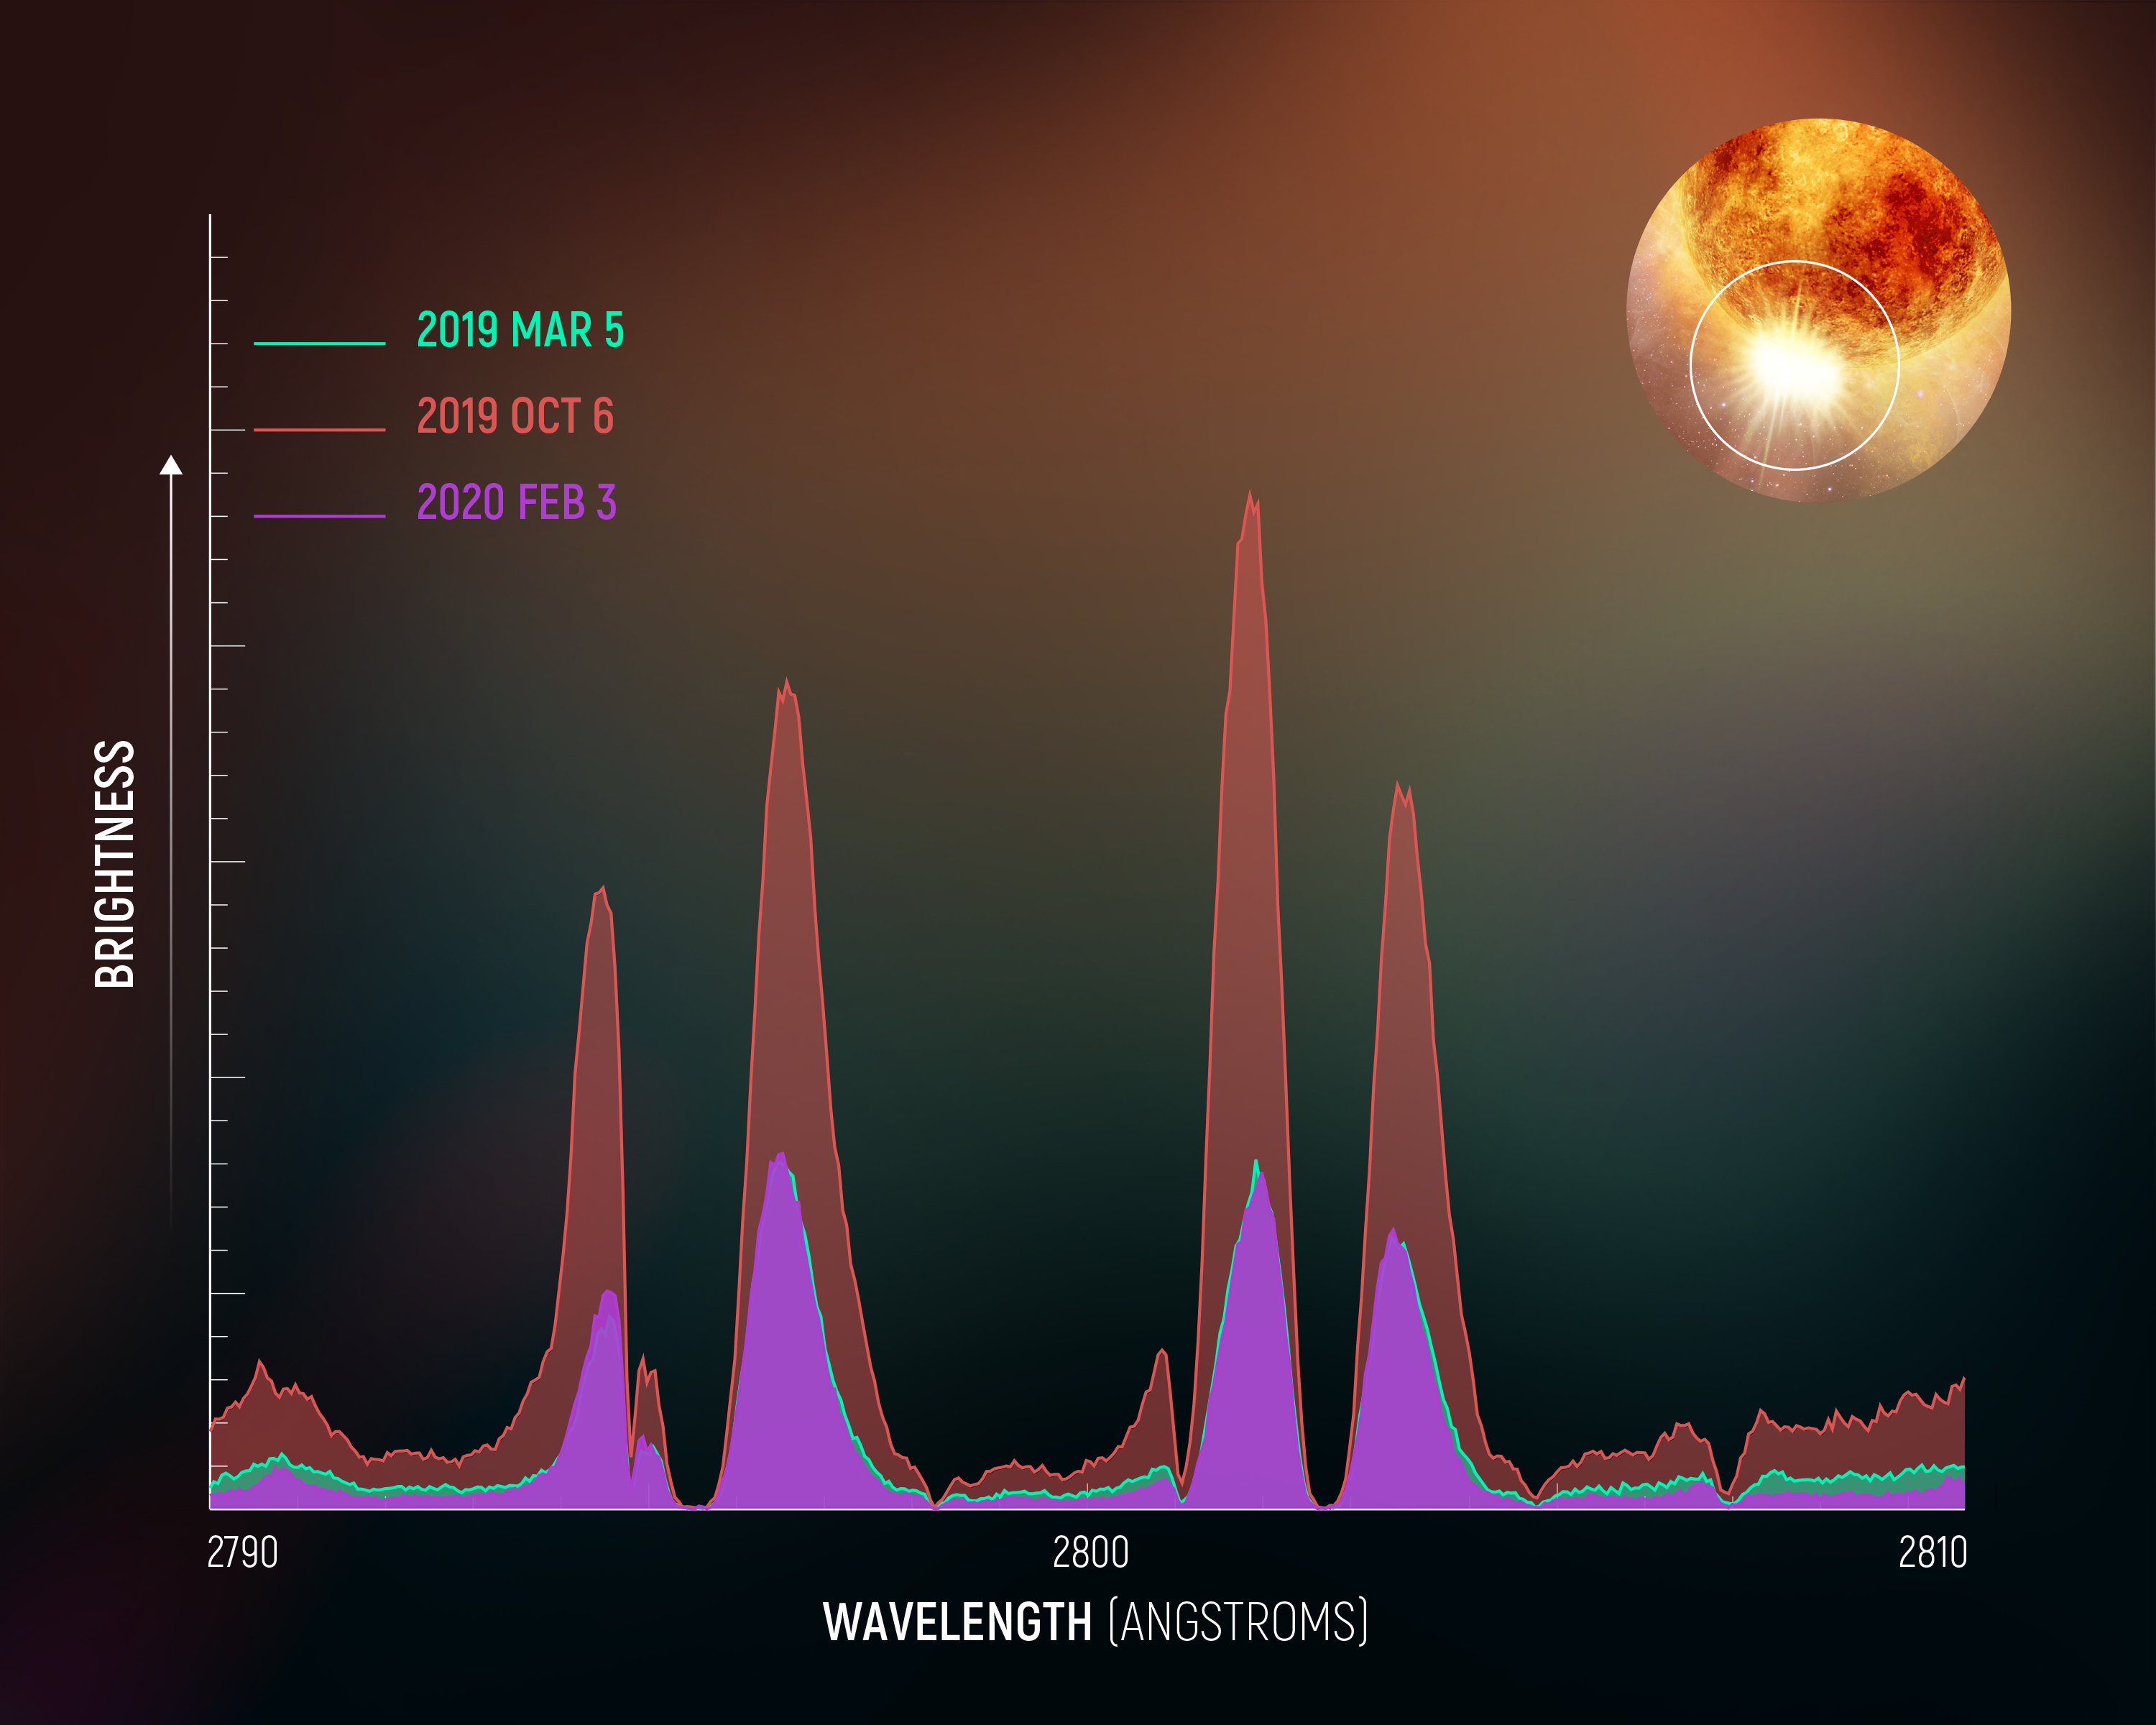

Betelgeuse Magnesium II Spectrum Diagram

Hubble Spectra Trace Traumatic Outburst on the Star Betelgeuse

This spectral plot is based on Hubble Space Telescope observations from March 2019 to February 2020. Hubble recorded a surprising outburst in the atmosphere of the nearby red supergiant star Betelgeuse. Measurements of emission from magnesium II were used to trace motion in the star's pulsating atmosphere. Hubble's Space Telescope Imaging Spectrograph captured a dramatic increase in the brightness of magnesium emission in October 2019, in the southeast region of the star, as outlined by the white circle. (Betelgeuse is close enough and big enough for Hubble to resolve the star's enormous disk.) This traumatic event was different from what is normally seen in the star's 420-day pulsation period. At the same time in October, the star abruptly began dimming. This fading continued until February 2020, at which time the Hubble ultraviolet spectral data had returned to normal. The outburst is suspected to have ejected a cloud of hot plasma that cooled to form dust that blocked out a significant portion of the star's light for a few months. Hubble's long baseline of monitoring the star helped put the puzzle pieces together.

Credit: NASA, ESA, A. Dupree (CfA), and E. Wheatley (STScI)